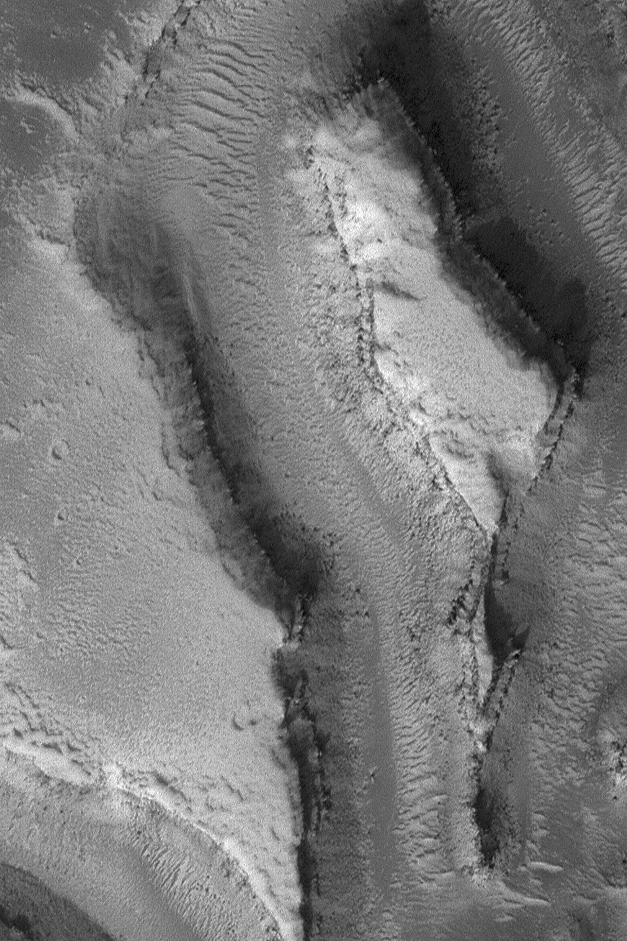

Features in Granicus Valles

3 June 2004
This Mars Global Surveyor (MGS) Mars Orbiter Camera (MOC) image shows a high resolution view (nearly 1.8 meters; 6 feet per pixel) of landforms in the Granicus Valles region, west of the Elysium volcanoes. Layered rock and some large, dark boulders are among the features observed. The image is located near 27.4°N, 224.8°W, and covers an area only 1.1 km (0.7 mi) across. The scene is illuminated by sunlight from the lower left.

Credit: NASA/JPL/Malin Space Science Systems